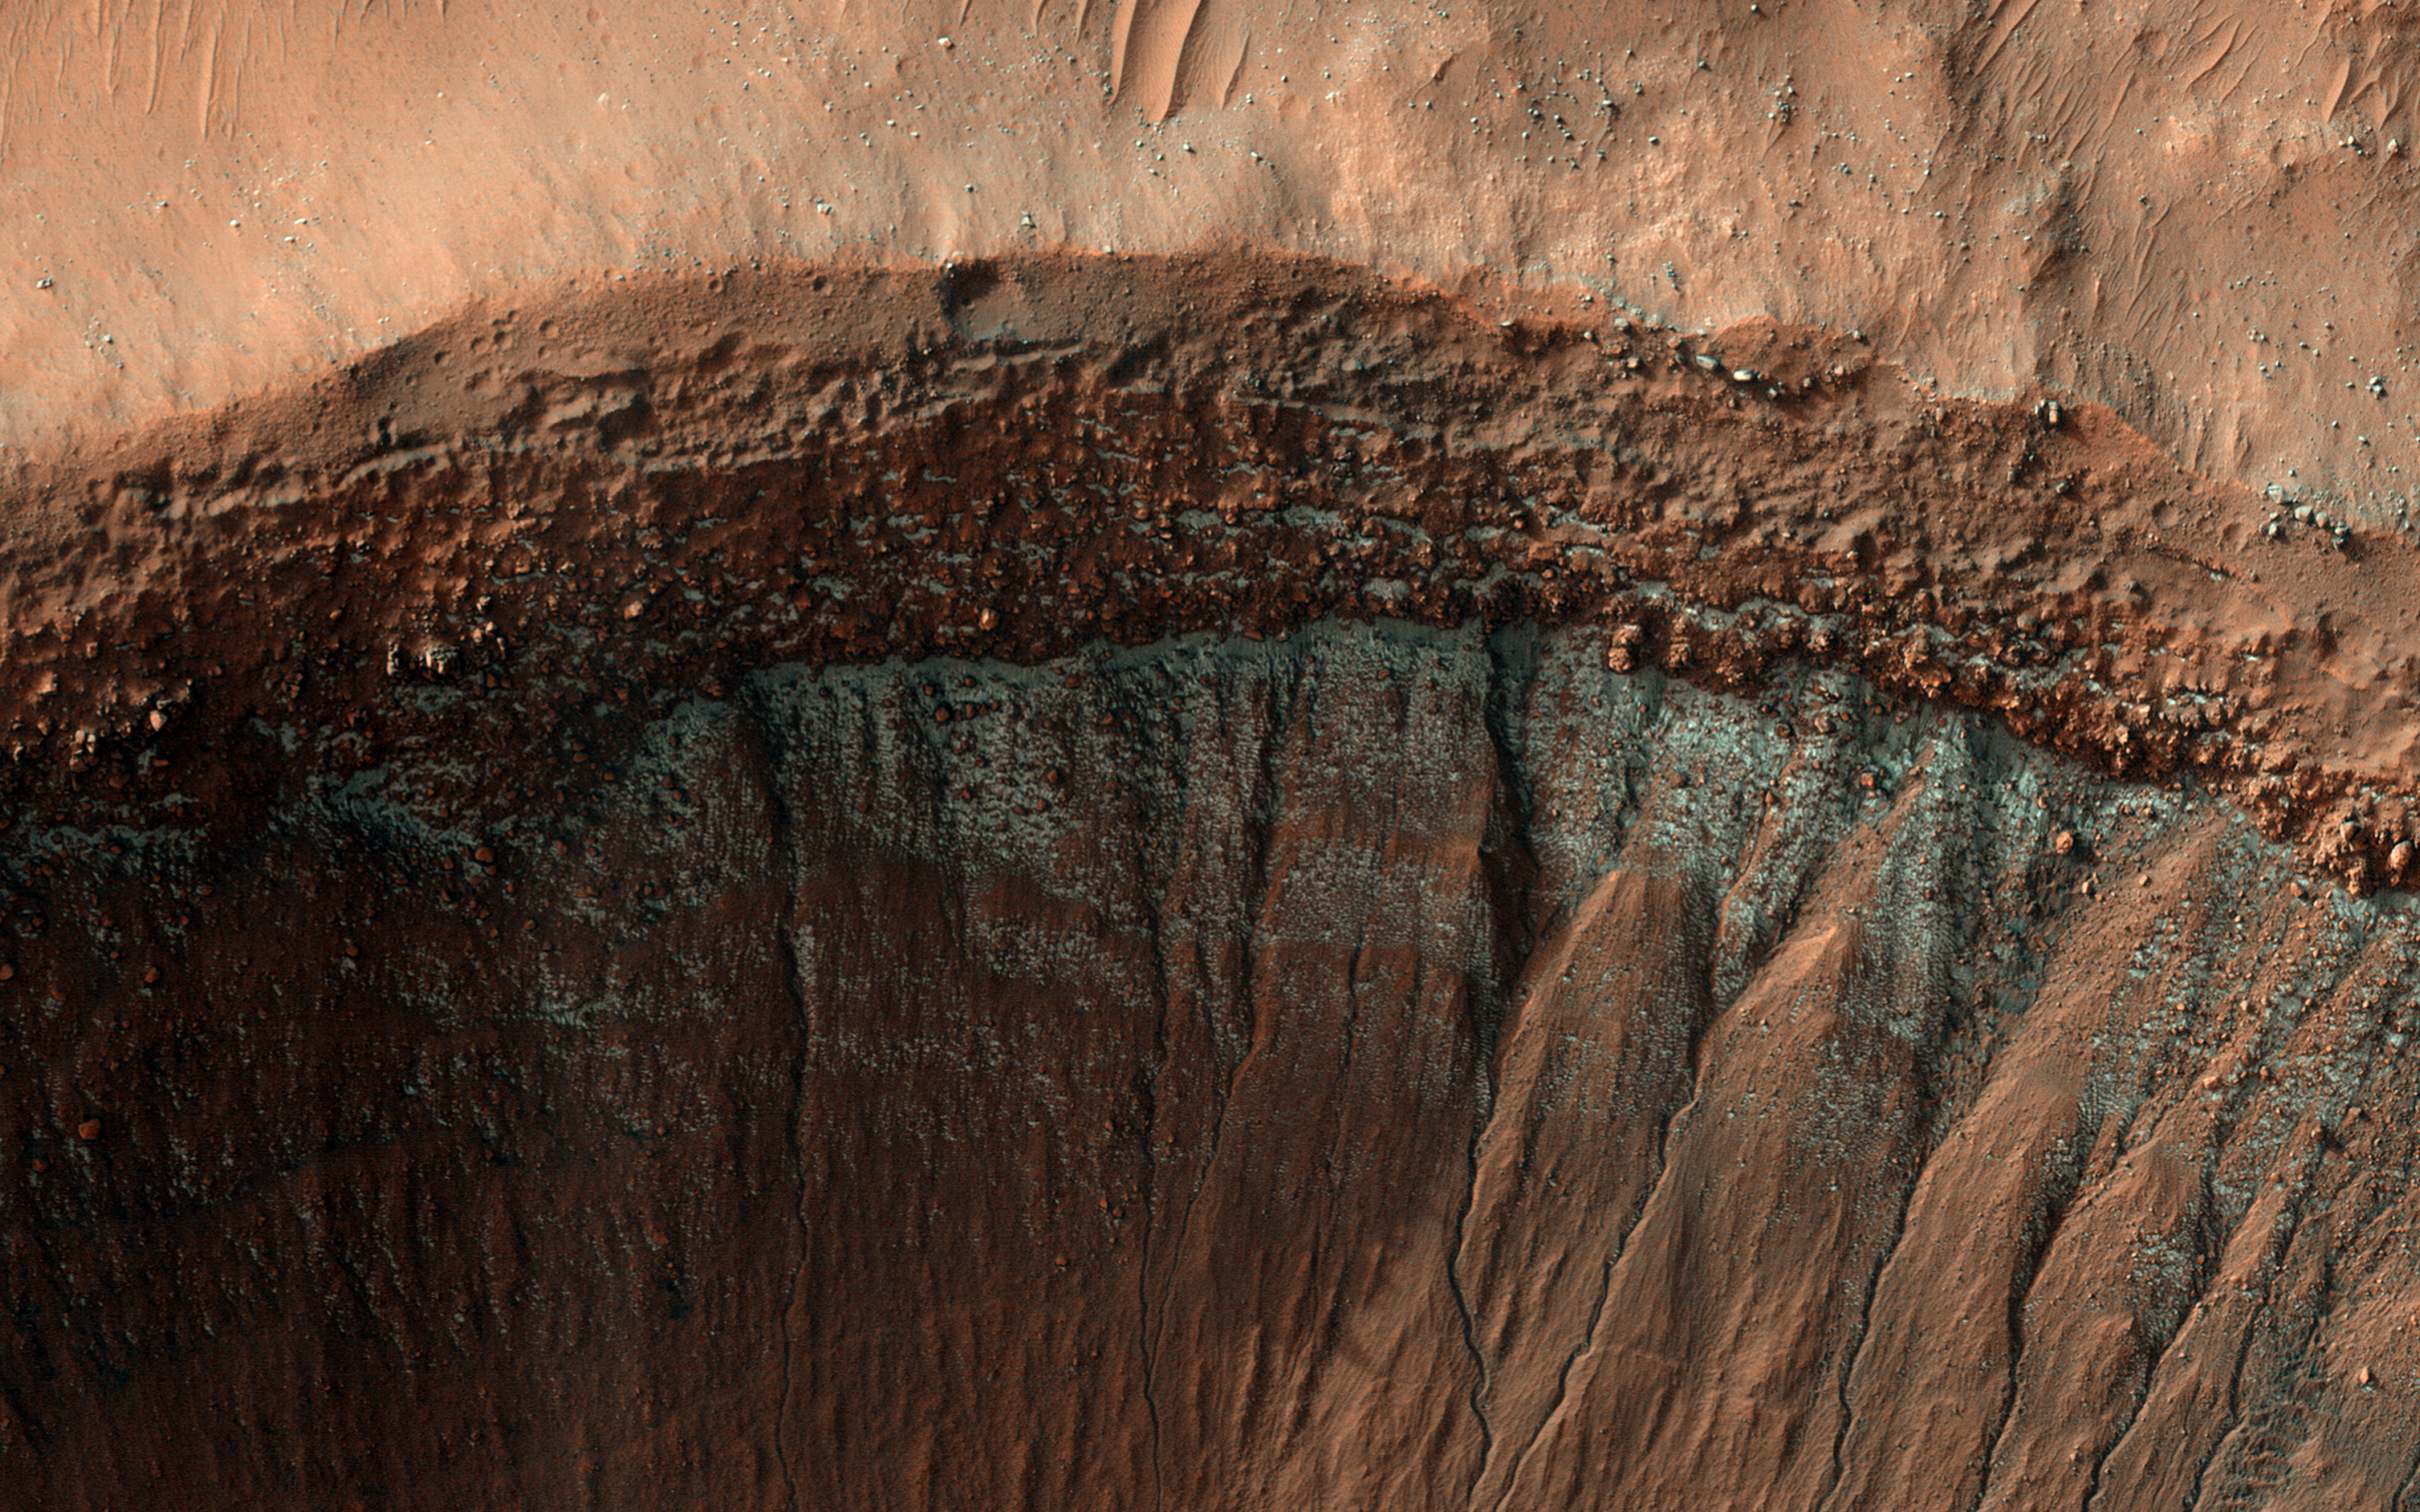

Cool as Ice

Every winter, a layer of carbon dioxide frost (dry ice) forms on the surface of Mars. At its greatest extent in mid-winter, this frost reaches from the poles down to the middle latitudes, until it is too warm and sunny to persist. In most places this is around 50 degrees latitude, similar to the latitude of southern Canada on Earth.

However, small patches of dry ice are found closer to the equator on pole-facing slopes, which are colder because they receive less sunlight. This image was taken in the middle of winter in Mars’ Southern Hemisphere, and shows a crater near 37 degrees south latitude. The south-facing slope has patchy bright frost, blue in enhanced color. This frost occurs in and around the many gullies on the slope, and in other images, has caused flows in the gullies.

The map is projected here at a scale of 50 centimeters (19.7 inches) per pixel. (The original image scale is 50.9 centimeters [20.0 inches] per pixel [with 2 x 2 binning]; objects on the order of 153 centimeters [60.2 inches] across are resolved.) North is up.

The University of Arizona, in Tucson, operates HiRISE, which was built by Ball Aerospace & Technologies Corp., in Boulder, Colorado. NASA’s Jet Propulsion Laboratory, a division of Caltech in Pasadena, California, manages the Mars Reconnaissance Orbiter Project for NASA’s Science Mission Directorate, Washington.

Credit: NASA/JPL-Caltech/University of Arizona